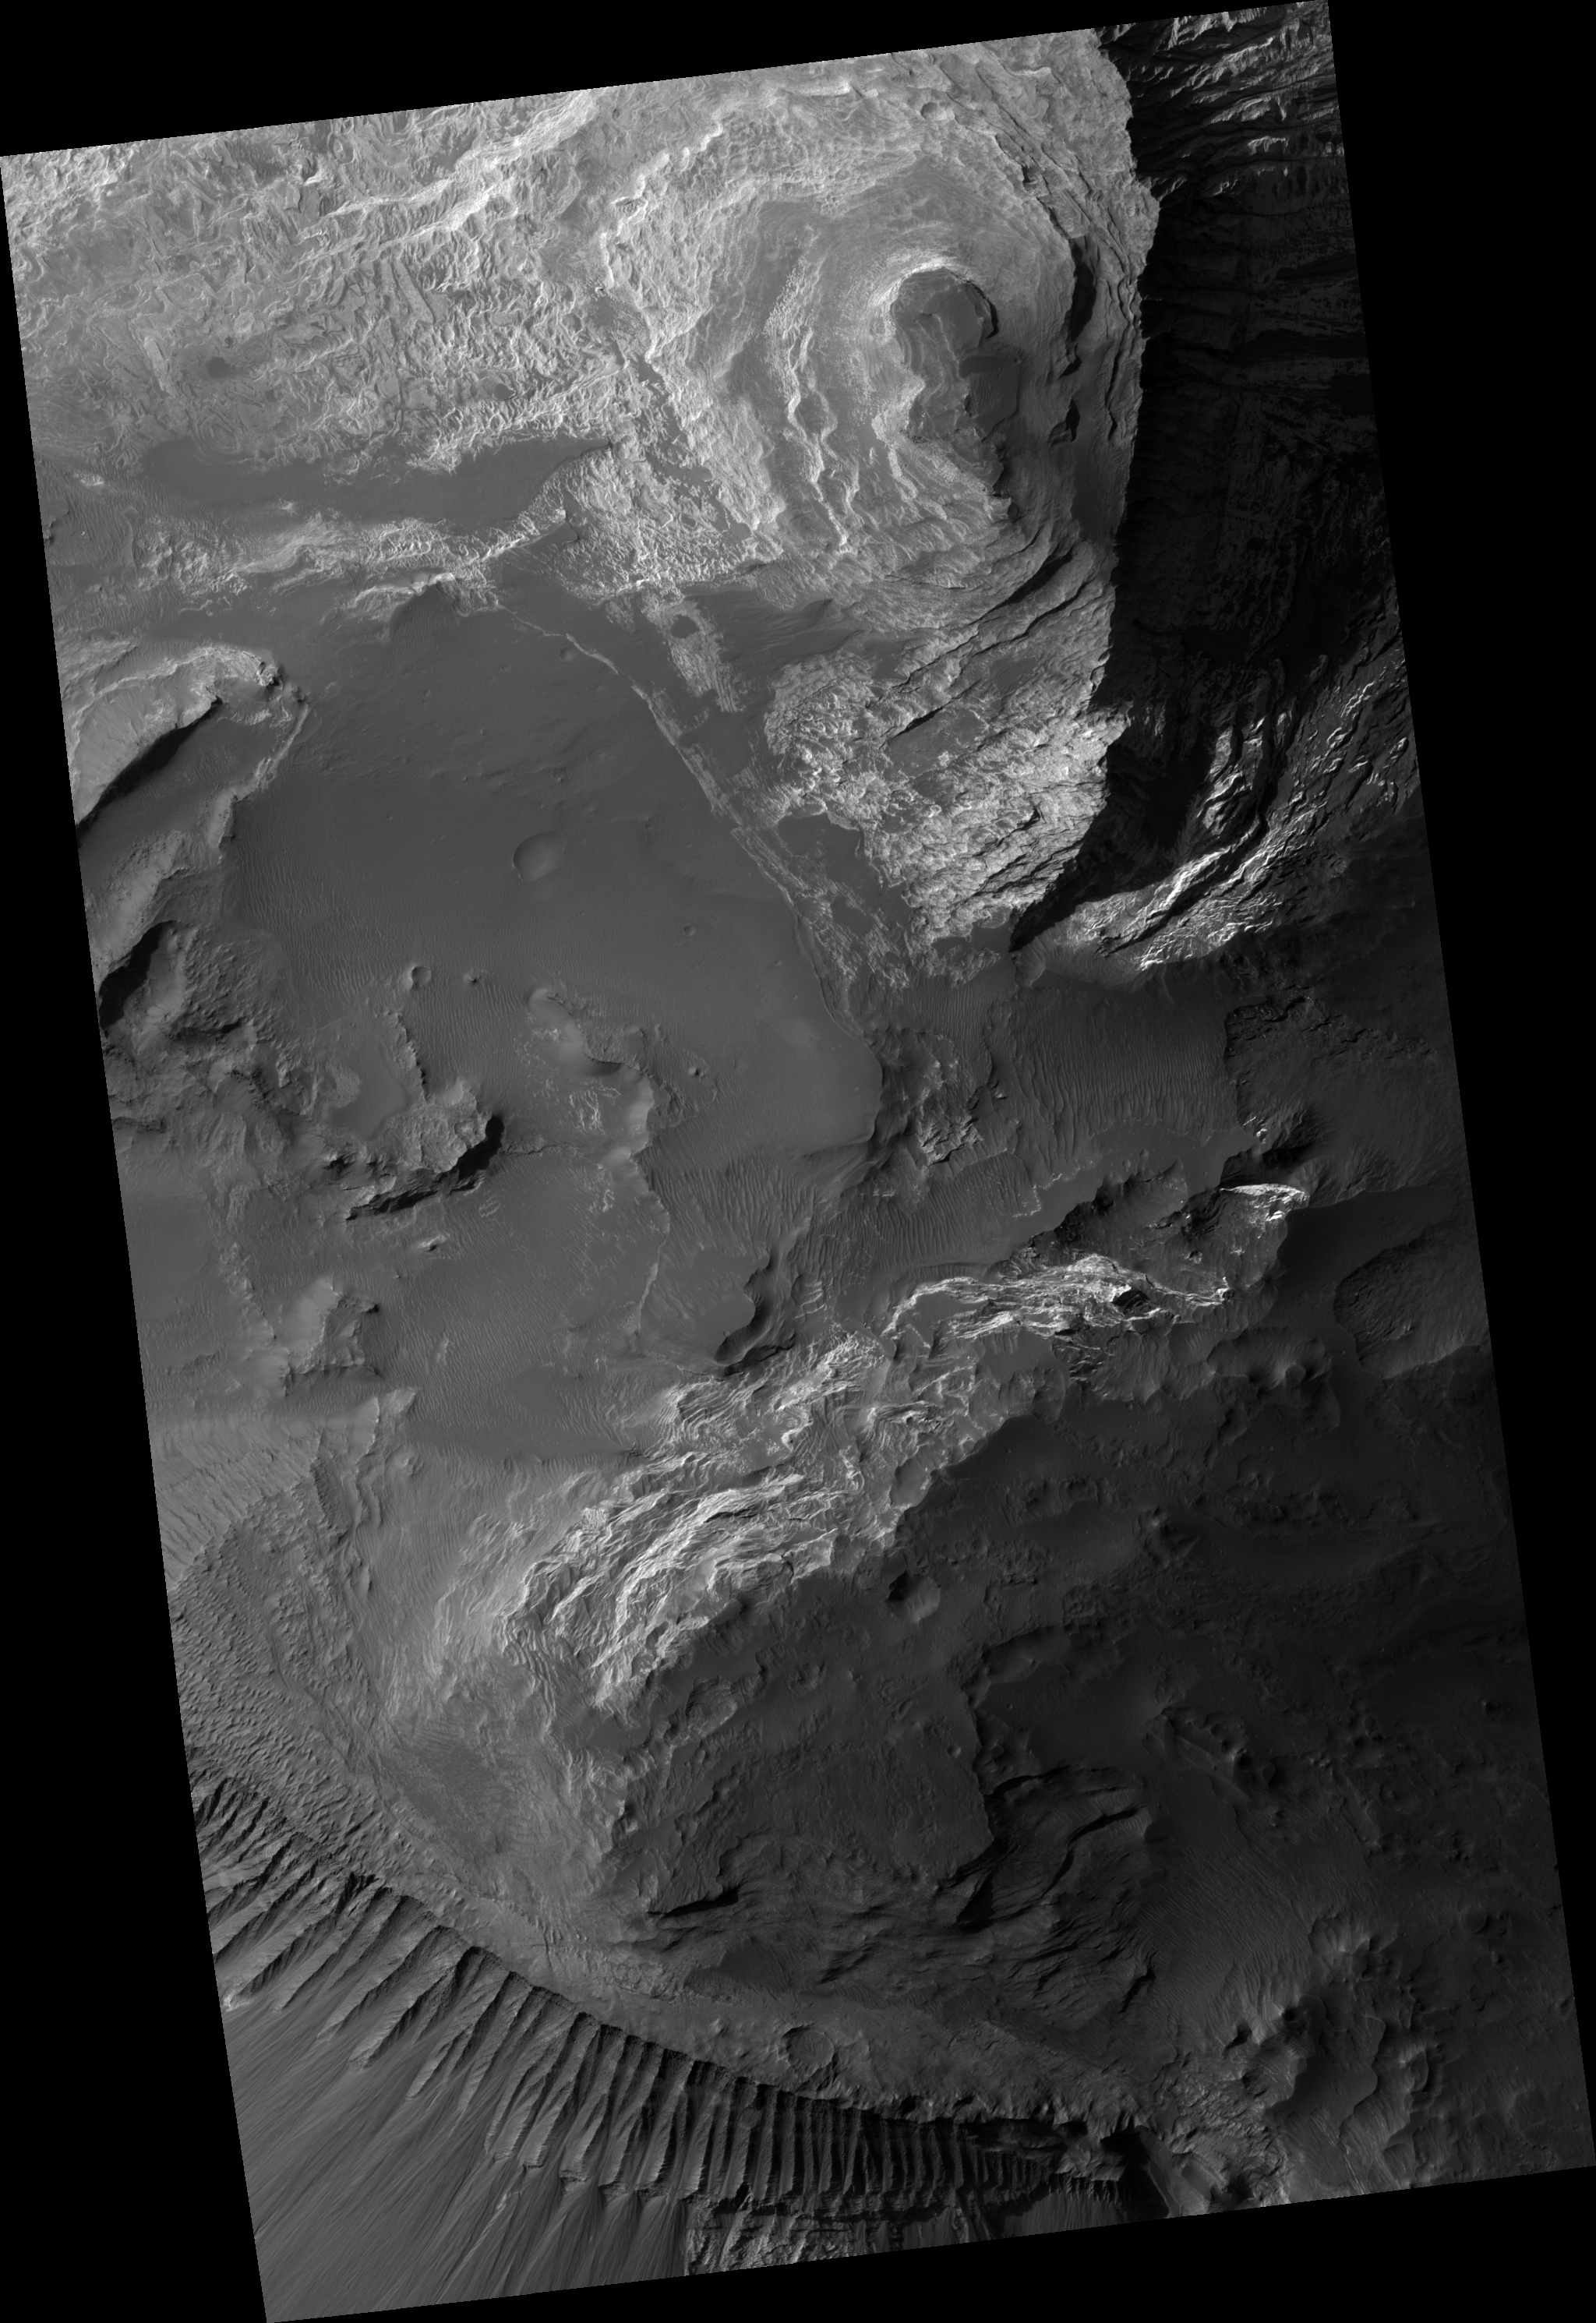

Fine Layered Deposits Near Capri Mensa

Light-toned layered deposits are found at many sites within Valles Marineris. This HiRISE image shows an outcrop near Capri Mensa, in the eastern part of the canyon system. Fine layers are exposed across much of the image. These could have been produced by aqueous or eolian (wind-derived) sedimentation, or they could be volcanic deposits. A dark mantle, shaped into ripples by the wind, covers the layers between outcrops. In some places, especially near the summit of the rise at top center, the layers have broken into angular fragments, showing that the material has been consolidated into rock. Elsewhere, layers appear to form regular steps, indicating that they were deposited by some repeated process. The detail shown by HiRISE provides important information for understanding how these deposits formed.

Image PSP_001376_1675 was taken by the High Resolution Imaging Science Experiment (HiRISE) camera onboard the Mars Reconnaissance Orbiter spacecraft on November 11, 2006. The complete image is centered at -12.3 degrees latitude, 314.0 degrees East longitude. The range to the target site was 259.9 km (162.5 miles). At this distance the image scale is 26.0 cm/pixel (with 1 x 1 binning) so objects ~78 cm across are resolved. The image shown here has been map-projected to 25 cm/pixel and north is up. The image was taken at a local Mars time of 3:34 PM and the scene is illuminated from the west with a solar incidence angle of 61 degrees, thus the sun was about 29 degrees above the horizon. At a solar longitude of 133.9 degrees, the season on Mars is Northern Summer.

NASA’s Jet Propulsion Laboratory, a division of the California Institute of Technology in Pasadena, manages the Mars Reconnaissance Orbiter for NASA’s Science Mission Directorate, Washington. Lockheed Martin Space Systems, Denver, is the prime contractor for the project and built the spacecraft. The High Resolution Imaging Science Experiment is operated by the University of Arizona, Tucson, and the instrument was built by Ball Aerospace and Technology Corp., Boulder, Colo.

Credit: NASA/JPL/Univ. of Arizona